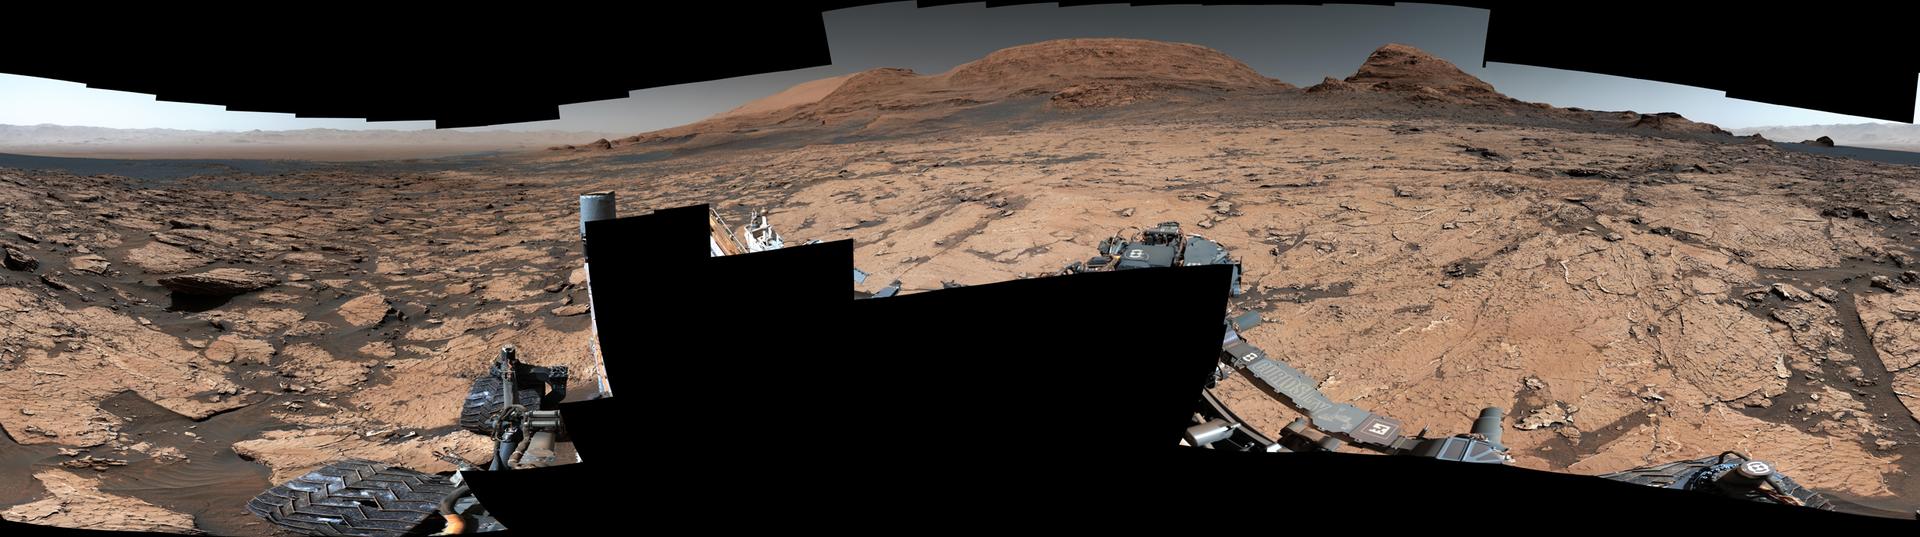

Curiosity Views Mud Cracks in the Clay-Sulfate Transition Region

Figure A

Figure B

NASA’s Curiosity Mars rover found preserved, ancient mud cracks that scientists believe were formed after long cycles of wet and dry conditions over many years. The discovery marks the first evidence of these wet-dry cycles on Mars. The cracks were found while the rover explored a transitional region between an area enriched with clay minerals and one enriched with sulfate minerals. The mud cracks were captured in this mosaic by Curiosity’s Mastcam on June 20, 2021, the 3,154th Martian day, or sol, of the mission. The mosaic is made up of 143 images that were stitched together after being sent back to Earth.

Figure A shows a close-up of the mud cracks. Figure B shows another close-up of the mud cracks alongside the same image with the hexagonal shapes outlined in red.

The hexagonal shapes are similar to those found at locations on Earth such as Death Valley National Park’s Racetrack playa. They form only after many years of alternating wet and dry conditions. When the mud cracks initially form, they have sharp, T-shaped angles within their “pits.” After being gently rehydrated many times, those sharp angles soften into Y-shapes that become ridges as the rock is eroded.

Evidence pointing to wet-dry cycles is exciting to Curiosity’s scientists because while no one is exactly sure how life first forms, one prevailing theory suggests that these wet-dry cycles are supportive, perhaps even required. The conditions that sustain microbial life – a long-lasting lake, for example – differ from those that scientists think kickstart the chemical reactions that might lead to life.

Driving those chemical reactions are long chains of carbon-based molecules called polymers, which require just the right conditions. Water is needed to mix chemicals into a soup, where they can react with one another. Too much water will dilute the soup, making it difficult for polymer-forming chemical reactions to occur; too little water, and the chemicals can’t adequately mix and react. Wet-dry cycling can strike a balance between the two.

Curiosity was built by NASA’s Jet Propulsion Laboratory, which is managed by Caltech in Pasadena, California. JPL leads the mission on behalf of NASA’s Science Mission Directorate in Washington.

Credit: NASA/JPL-Caltech/MSSS/IRAP